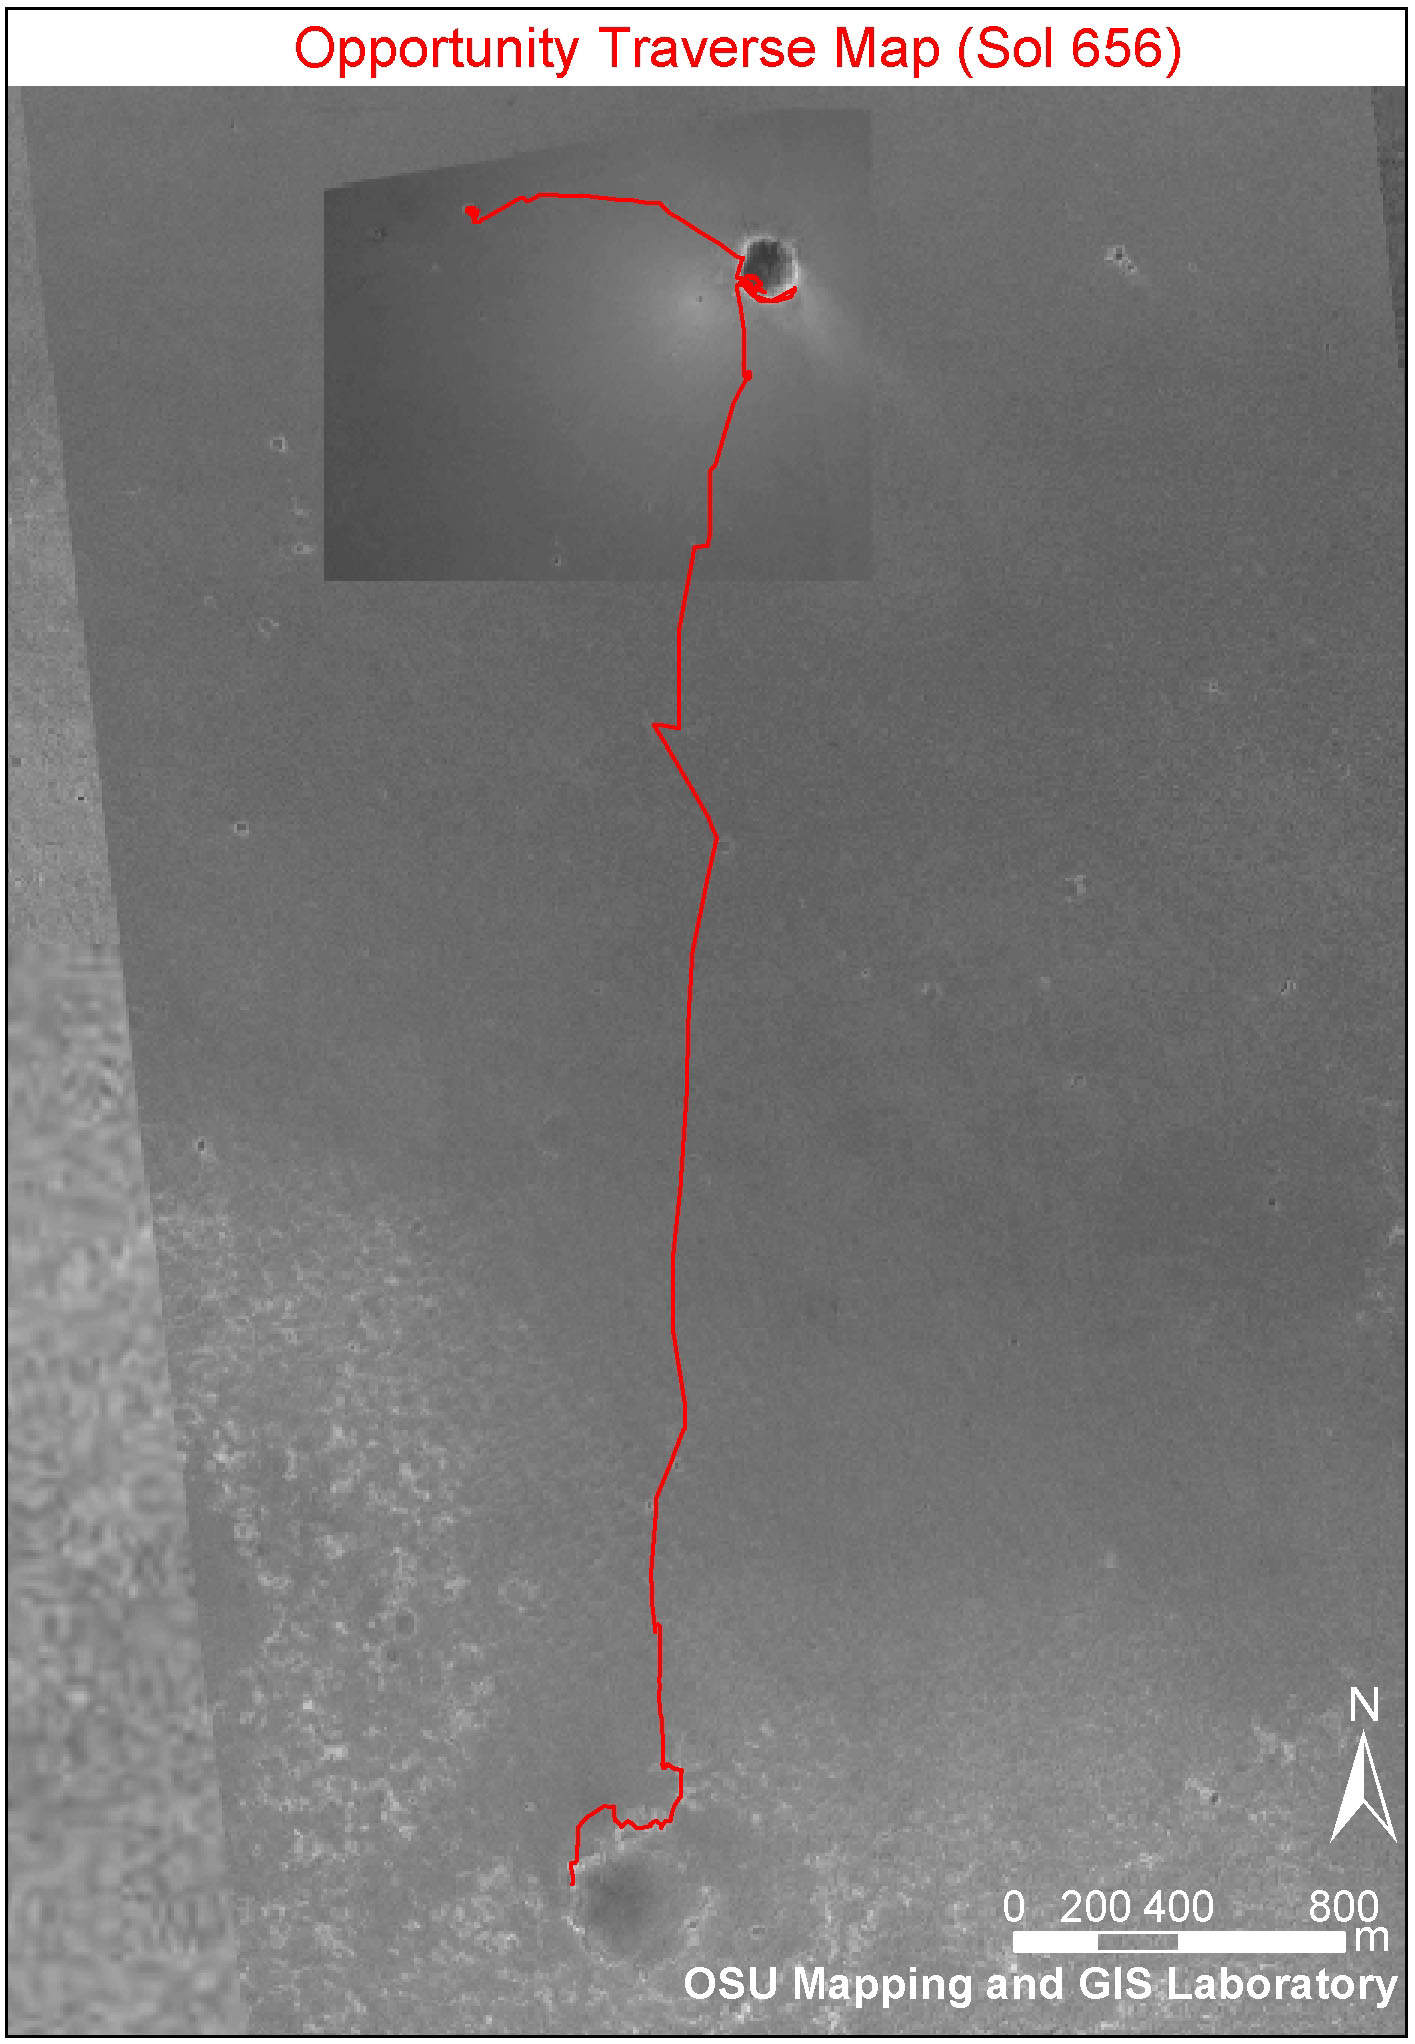

Opportunity Traverse Map, Sol 656

This image shows the route that NASA’s Mars Exploration Rover Opportunity has taken from its landing site inside “Eagle Crater” to its position on its 656th Martian day, or sol, (Nov. 27, 2005) at the edge of “Erebus Crater.” The base image is a portion of a mosaic (previously released as PIA07506) combining images from the Mars Observer Camera on NASA’s Mars Global Surveyor orbiter, the Thermal Emission Imaging System on NASA’s Mars Odyssey orbiter, and Opportunity’s own Descent Image Motion Estimation System. The scale bar at lower right is 800 meters (one-half mile). As of sol 656, Opportunity had driven a total of 6,502 meters (4.04 miles).

Credit: NASA/JPL-Caltech/MSSS/OSU